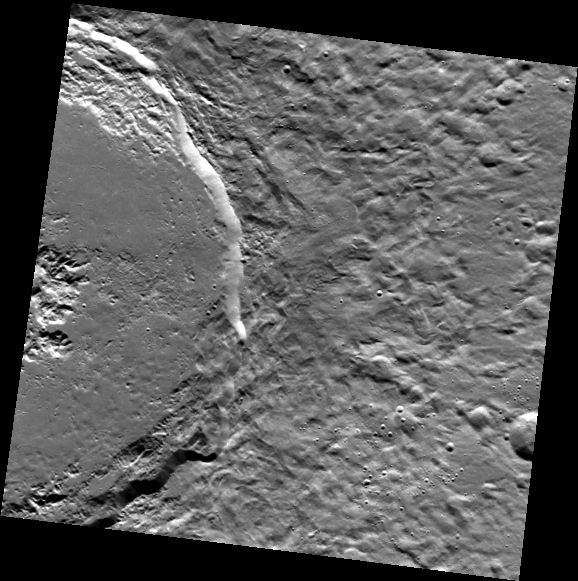

On the Splendor of Abedin

In Mercury’s northern plains, Abedin crater stands out as a relatively fresh impact crater. Impact melt that fractured as it cooled and solidified covers much of the crater floor. What makes this image so striking is the contrast between the relatively smooth floor and the velvety appearance of the continuous ejecta deposit.

This image was acquired as part of MDIS’s high-resolution stereo imaging campaign. Images from the stereo imaging campaign are used in combination with the surface morphology base map or the albedo base map to create high-resolution stereo views of Mercury’s surface, with an average resolution of 200 meters/pixel. Viewing the surface under the same Sun illumination conditions but from two or more viewing angles enables information about the small-scale topography of Mercury’s surface to be obtained.

Date acquired: March 07, 2013
Image Mission Elapsed Time (MET): 4996638
Image ID: 3649174
Instrument: Wide Angle Camera (WAC) of the Mercury Dual Imaging System (MDIS)
WAC filter: 7 (748 nanometers)
Center Latitude: 61.77°
Center Longitude: 352.7° E
Resolution: 207 meters/pixel
Scale: Abedin is 116 km (72 mi.) in diameter.
Incidence Angle: 61.9°
Emission Angle: 7.2°
Phase Angle: 69.2°

The MESSENGER spacecraft is the first ever to orbit the planet Mercury, and the spacecraft’s seven scientific instruments and radio science investigation are unraveling the history and evolution of the Solar System’s innermost planet. MESSENGER acquired over 150,000 images and extensive other data sets. MESSENGER is capable of continuing orbital operations until early 2015.

For information regarding the use of images, see the MESSENGER image use policy.

Credit: NASA/Johns Hopkins University Applied Physics Laboratory/Carnegie Institution of Washington